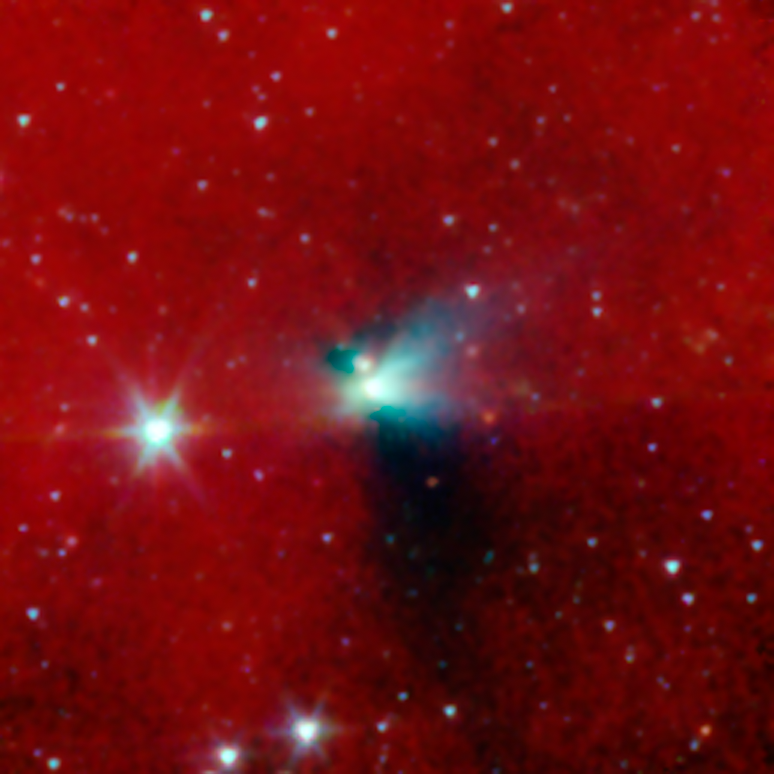

Protostellar Envelope and Jet: CB230

A young protostar and its signature outflow peeks out through a shroud of dust in this infrared image from NASA's Spitzer Space Telescope.

Stars are known to form from collapsing clumps of gas and dust, or envelopes, seen here around a forming star system as a dark blob, or shadow, against a dusty background. The greenish color shows jets coming away from the young star within. The envelope is roughly 100 times the size of our solar system.

This star system is known to have already formed twin, or binary stars (Spitzer can see the envelope but not the stars themselves). Astronomers believe that the irregular shape of the envelope, revealed in detail by Spitzer, might have triggered the binary star to form.

Infrared light with a wavelength of 3.6 microns has been color-coded blue; 4.5-micron light is green; and 8.0-micron light is red.

Credit: NASA/JPL-Caltech/J. Tobin (University of Michigan)